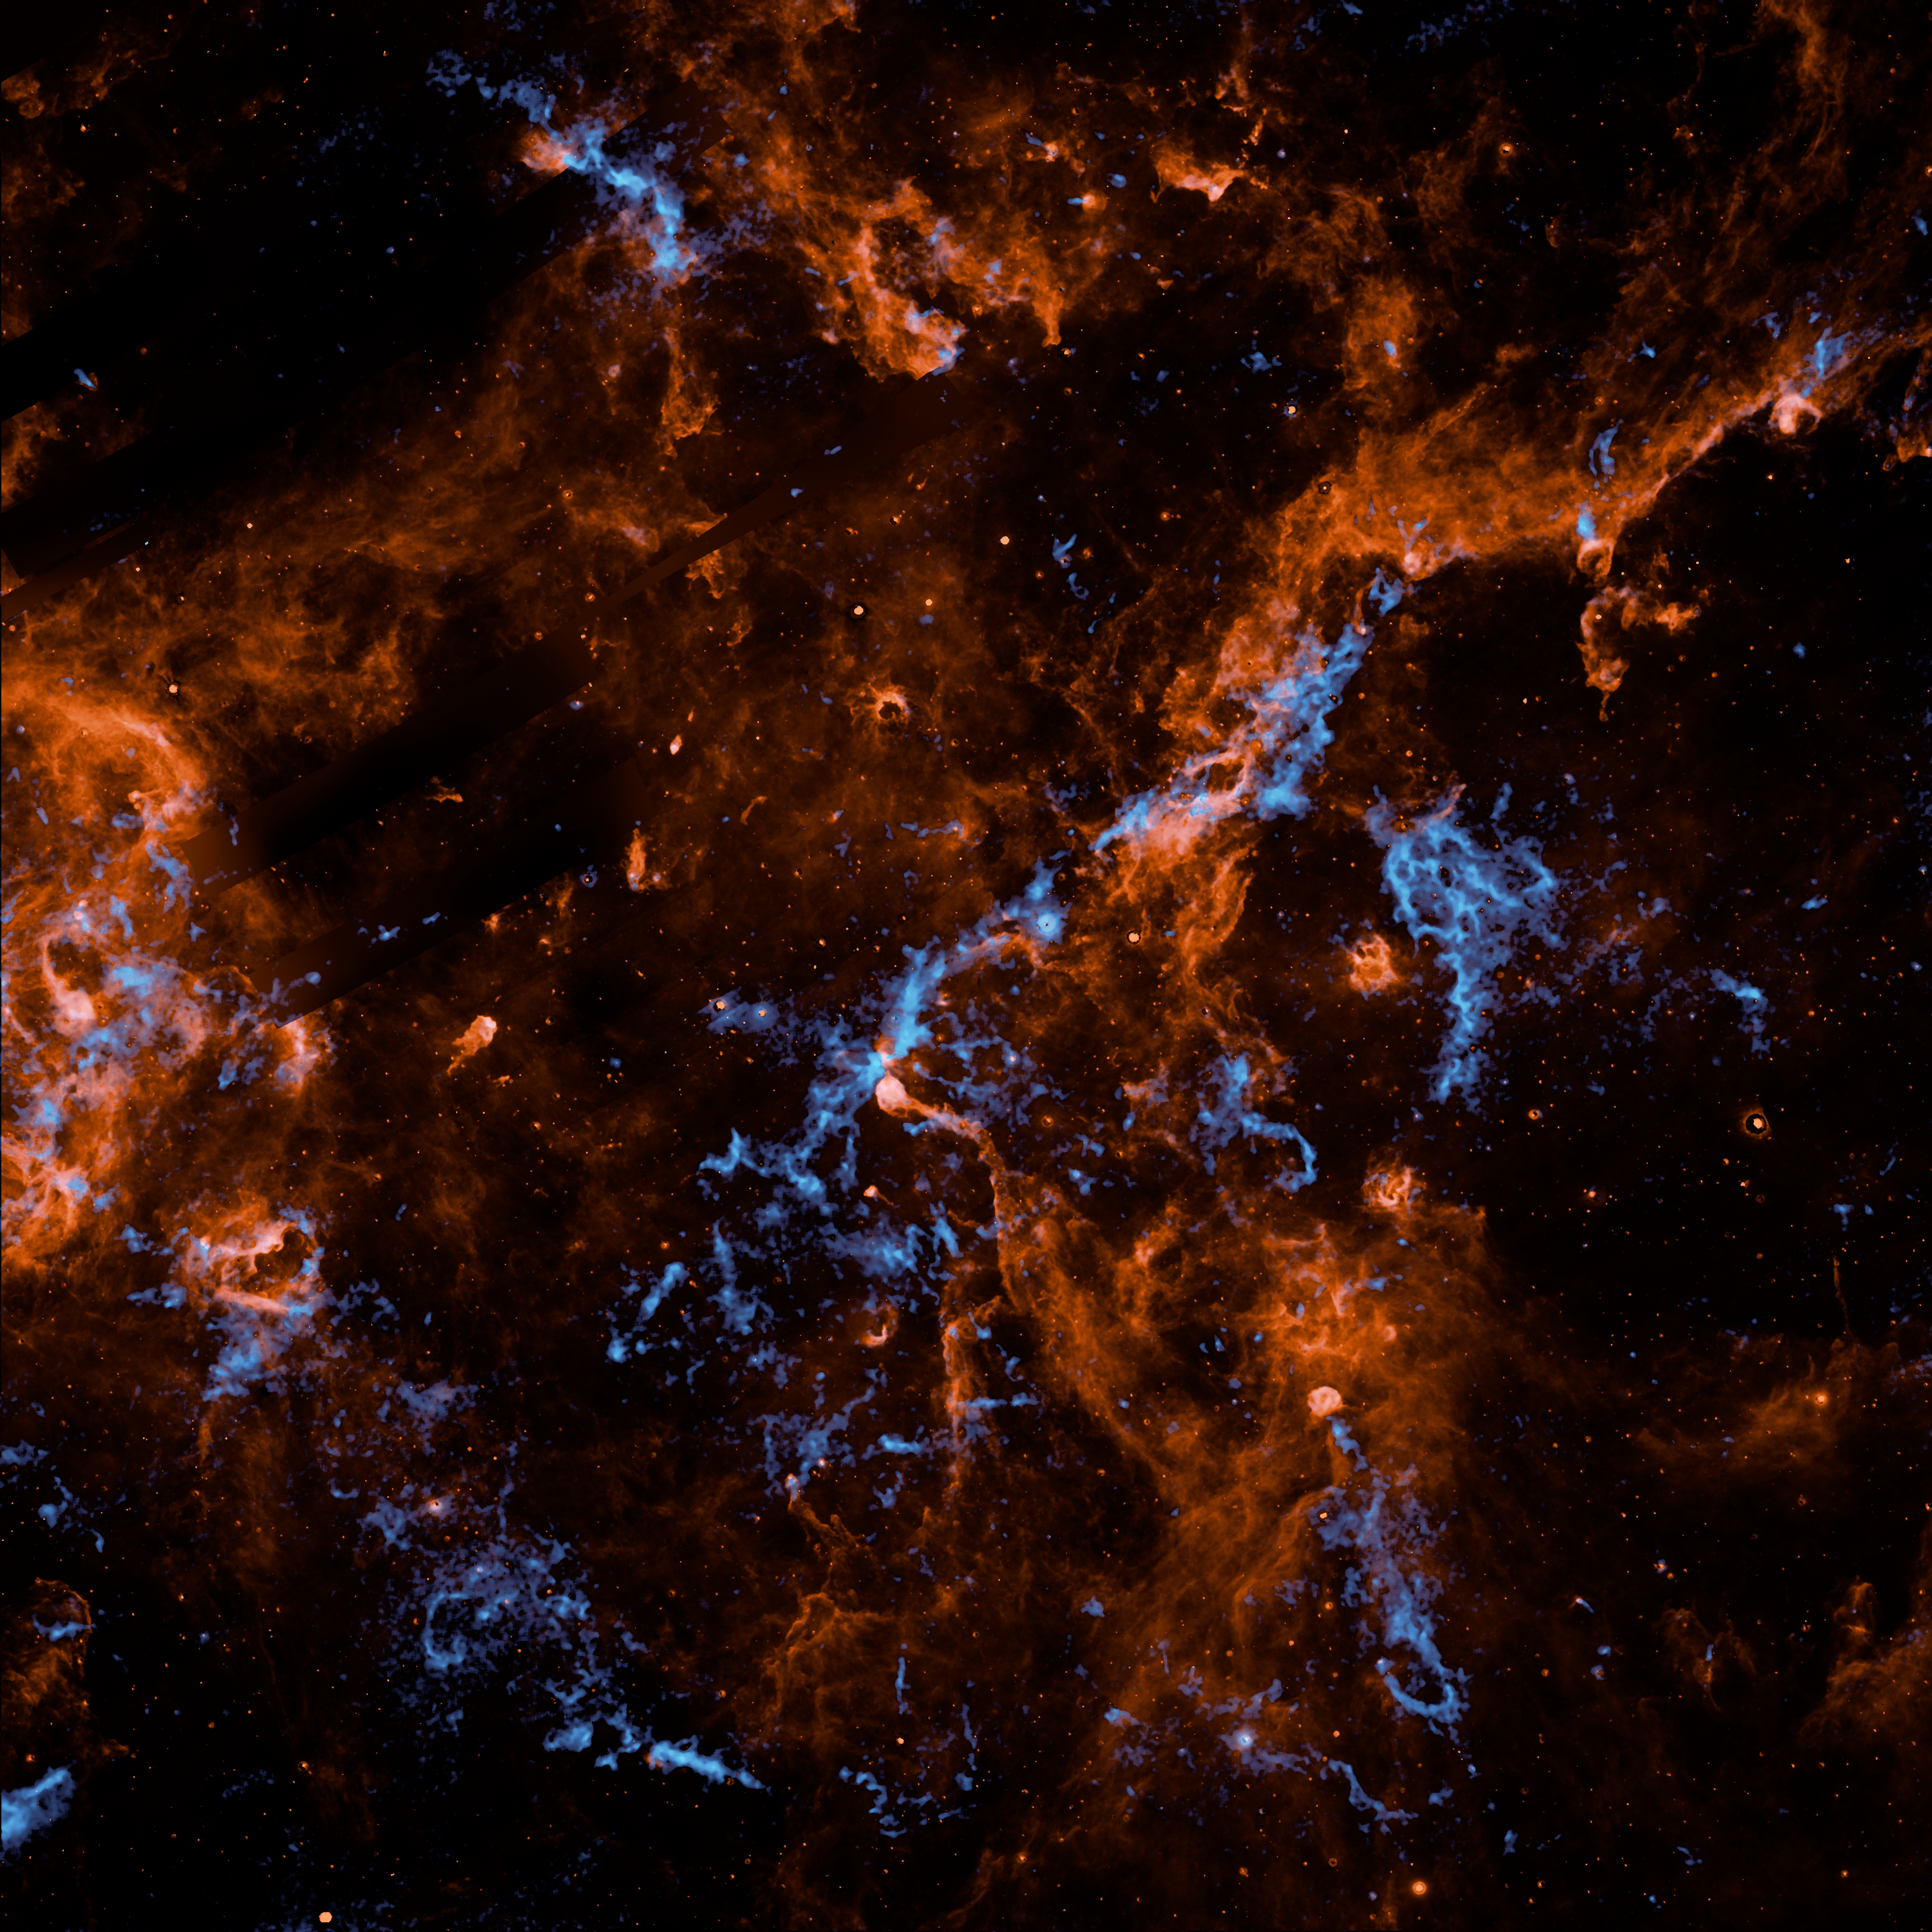

NASA's SPHEREx Observatory Maps Interstellar Ice in Milky Way

The image is a dark, square frame dominated by wispy, glowing filaments that resemble fiery orange clouds interwoven with bright blue veins. The background is almost pure black, which makes the vibrant colors pop with high intensity. It looks less like a "sky" and more like a microscopic view of a chemical reaction or a marble slab under a blacklight. Sprawling across the frame is a thick, textured haze of fiery copper and burnt orange. These clouds are wispy and shredded at the edges, looking like the glowing embers of a fire or tangled wool. These features follow the less dense clouds of dust in the region. Inside the thickest parts of the orange clouds are veins and clumps of vivid, electric blue. This blue is much brighter and sharper than the orange. It looks like a collection of jagged icebergs strewn about an inky dark sea. This is appropriate as this data is derived from the spectral signature of water ice clinging to particles of dust. A prominent "spine" of material runs diagonally from the lower-left toward the upper-right. This is where the orange and blue are most concentrated, forming a jagged, glowing mountain range of gas. Away from the central spine, the clouds break apart into delicate, lacy threads. These tiny filaments look like the roots of a plant or the "dendrites" of a nerve cell.

Credit: NASA/JPL-Caltech/IPAC/Hora et al.